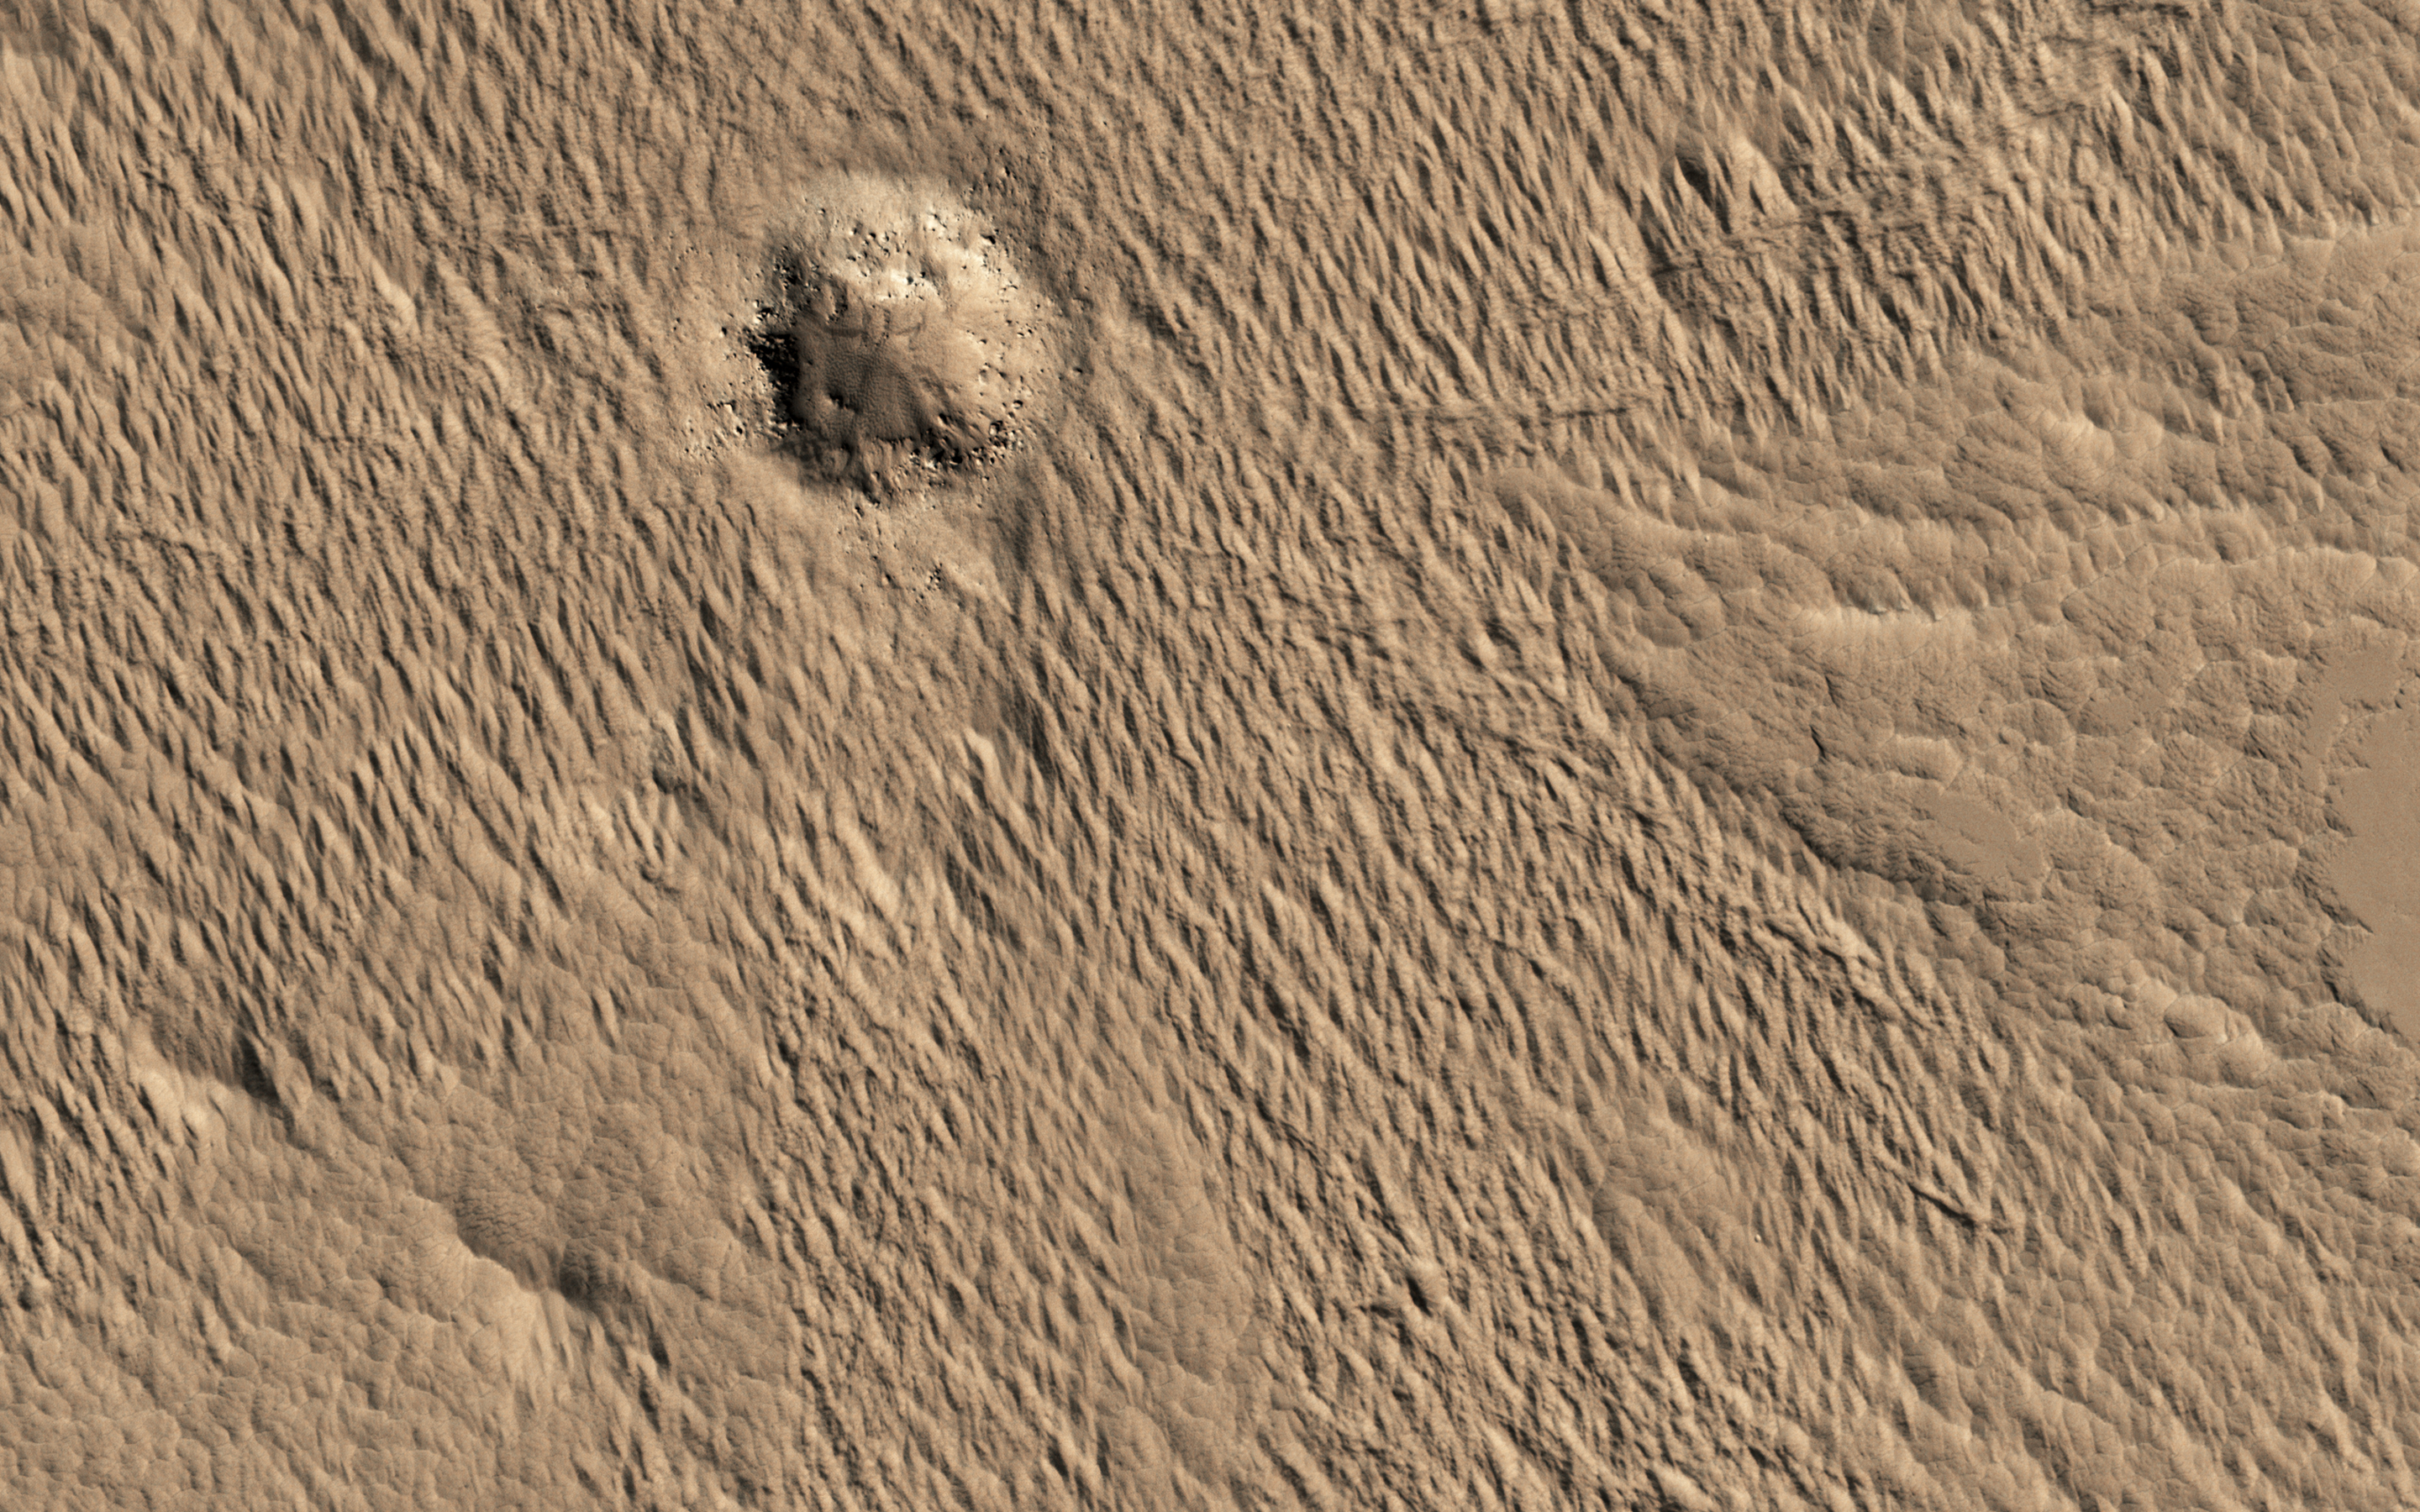

Decoding a Geological Message

A close-up image from NASA’s Mars Reconnaissance Orbiter of a recent 150-meter diameter impact crater near Amazonis Mensa and Medusae Fossae is another great example of geologic complexity of Mars. The spider web-like texture of this crater is intriguing. But what does it mean?

On Earth, we have many geologic mechanisms that embrace the surface of the planet in an almost constant state of metamorphosis. Although Mars is not nearly as geologically active as Earth, it is still a host to many processes that shape its surface even today (e.g., aeolian modification, periglacial processes, recent impacts, etc.). The appearance of the ejecta of this crater is likely a combination of both the characteristics of the target material it was deposited on, and processes that modified and degraded it over time.

When we look to other images in this region we find a similar texture. This texture is referred to as “yardangs” by scientists who study wind erosion. Yardangs are streamlined ridge-and-trough patterns formed by the erosion of wind dominating from a specific direction; in this particular case, from the southeast to the northwest. The specific direction of the winds is supported by regional context images that show many craters in the region have wind streak “tails” that points to the northwest.

Craters of this size have been observed to form recently on Mars, so the fact that this crater is modified speaks volumes, and gives us a chance to decode some geological messages from Mars.

The map is projected here at a scale of 25 centimeters (9.8 inches) per pixel. [The original image scale is 27.7 centimeters (10.9 inches) per pixel (with 1 x 1 binning); objects on the order of 55.4 centimeters (21.8 inches) across are resolved.] North is up.

The University of Arizona, Tucson, operates HiRISE, which was built by Ball Aerospace & Technologies Corp., Boulder, Colo. NASA’s Jet Propulsion Laboratory, a division of Caltech in Pasadena, California, manages the Mars Reconnaissance Orbiter Project for NASA’s Science Mission Directorate, Washington.

Credit: NASA/JPL-Caltech/Univ. of Arizona